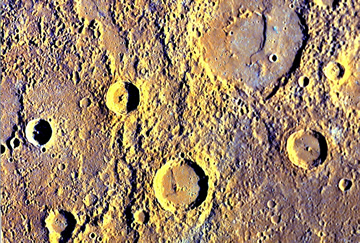

A Color Movie of Mercury’s Surface

A set of five 11-band images was captured by MESSENGER just after the spacecraft crossed the night/day line (the “terminator”), which are the highest-resolution color images ever obtained of Mercury’s surface (see PIA11410). At the beginning of this movie, it is dawn in that region of Mercury, and the Sun is just off the horizon. The long shadows that are cast by crater walls exaggerate the ruggedness of the terrain and highlight variations in topography. Though Mercury’s true colors are subtle (see PIA11364), the 11 color bands of MDIS were combined in a statistical method used to highlight differences in color units. Older, low-reflectance, and relatively blue material is encroached by younger, relatively red smooth plains. Several lobate scarps or cliffs are observed, which are places where compressional stresses caused Mercury’s crust to fracture and shorten.

Date Acquired: October 6, 2008
Instrument: Wide Angle Camera (WAC) of the Mercury Dual Imaging System (MDIS)

These images are from MESSENGER, a NASA Discovery mission to conduct the first orbital study of the innermost planet, Mercury. For information regarding the use of images, see the MESSENGER image use policy.

Credit: NASA/Johns Hopkins University Applied Physics Laboratory/Carnegie Institution of Washington